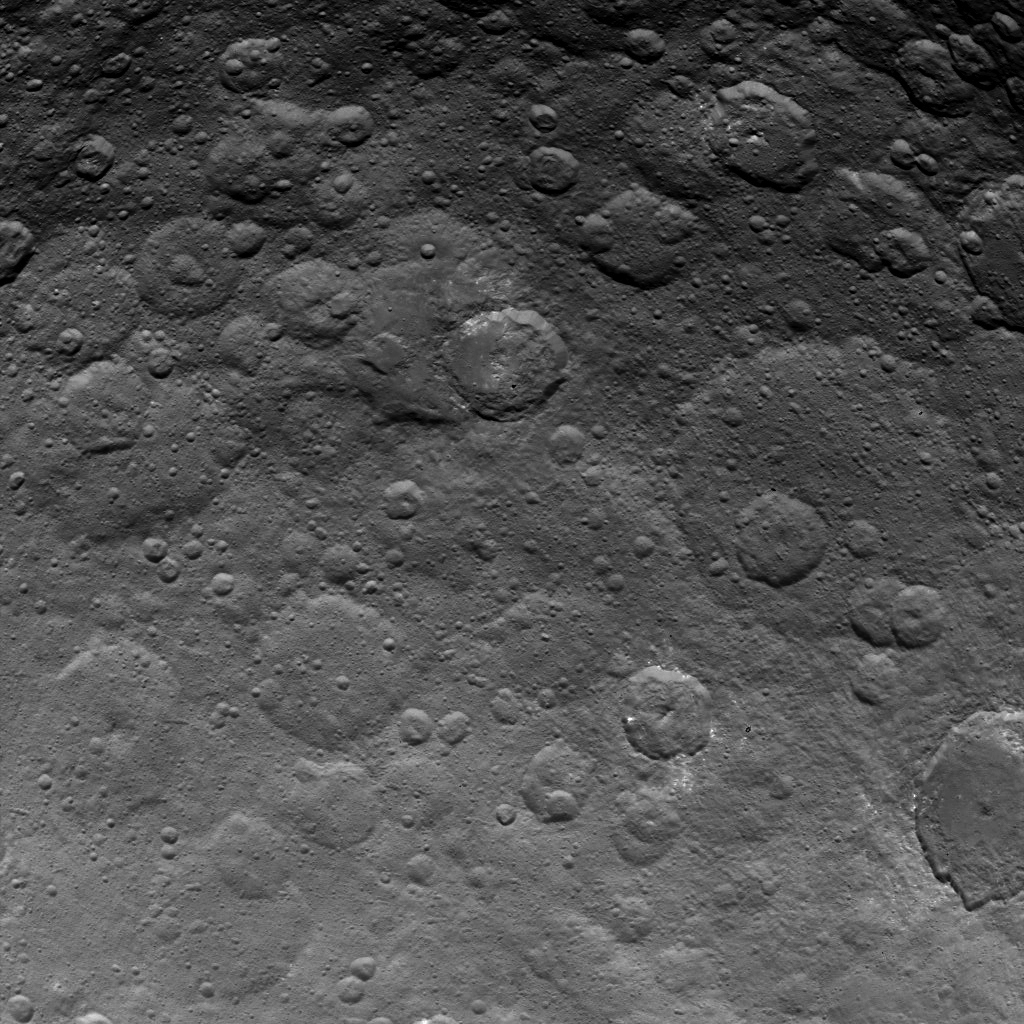

Dawn Survey Orbit Image 30

This image, taken by NASA’s Dawn spacecraft, shows dwarf planet Ceres from an altitude of 2,700 miles (4,400 kilometers). The image, with a resolution of 1,400 feet (410 meters) per pixel, was taken on June 24, 2015.

Dawn’s mission is managed by JPL for NASA’s Science Mission Directorate in Washington. Dawn is a project of the directorate’s Discovery Program, managed by NASA’s Marshall Space Flight Center in Huntsville, Alabama. UCLA is responsible for overall Dawn mission science. Orbital ATK, Inc., in Dulles, Virginia, designed and built the spacecraft. The German Aerospace Center, the Max Planck Institute for Solar System Research, the Italian Space Agency and the Italian National Astrophysical Institute are international partners on the mission team.

Credit: NASA/JPL-Caltech/UCLA/MPS/DLR/IDA